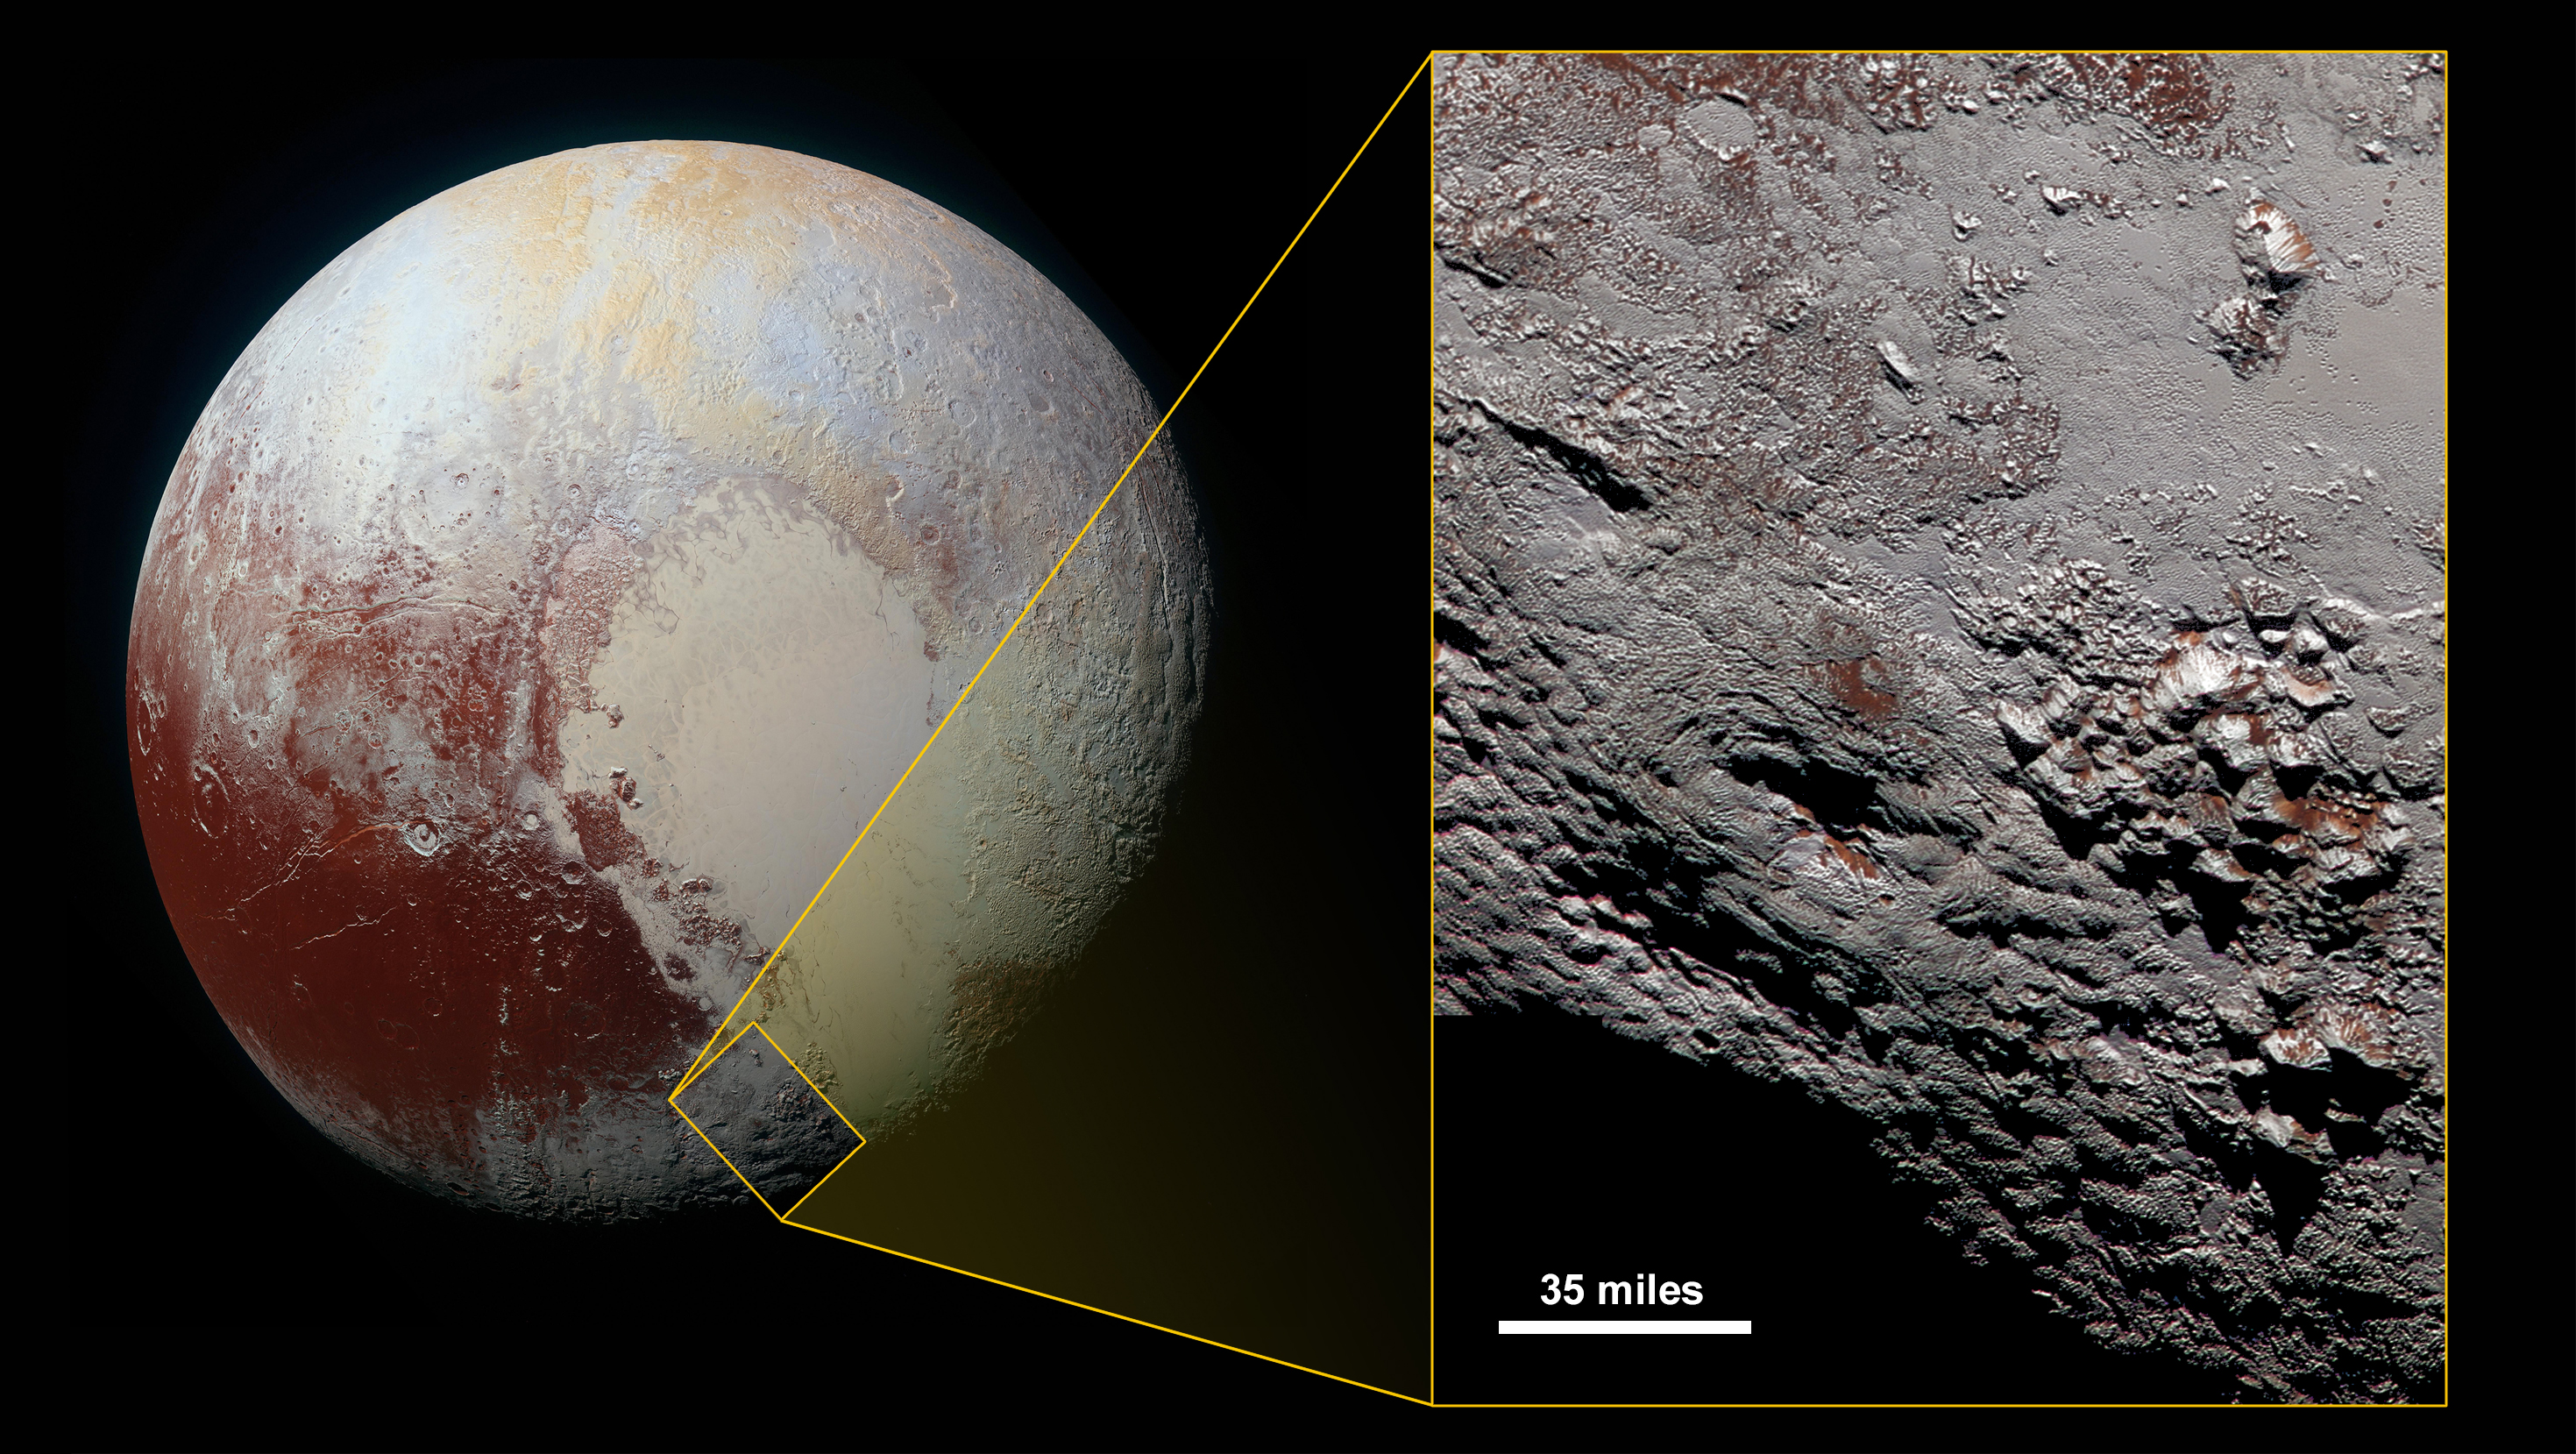

Wright’s Stuff

Scientists with NASA’s New Horizons mission have assembled the highest-resolution color view of one of two potential cryovolcanoes spotted on the surface of the distant planet by the passing New Horizons spacecraft in July 2015.

At about 90 miles (150 kilometers) across and 2.5 miles (4 kilometers) high, the feature — informally named Wright Mons — is enormous. If it is in fact a volcano, as suspected, it would be the largest such feature discovered in the outer solar system.

Mission scientists are intrigued by the sparse distribution of red material in the image and wonder why it is not more widespread. Also perplexing is that there is only one identified impact crater on Wright Mons itself, telling scientists that the surface (as well as some of the crust underneath) was created relatively recently. This is turn may indicate that Wright Mons was volcanically active late in Pluto’s history.

This composite image includes pictures taken by the New Horizons spacecraft’s Long Range Reconnaissance Imager (LORRI) on July 14, 2015, from a range of about 30,000 miles (48,000 kilometers), showing features as small as 1,500 feet (450 meters) across. Sprinkled across the LORRI mosaic is enhanced color data from the Ralph/Multispectral Visible Imaging Camera (MVIC) gathered about 20 minutes after the LORRI snapshots were taken, from a range of 21,000 miles (34,000 kilometers) and at a resolution of about 2,100 feet (650 meters) per pixel. The entire scene is 140 miles (230 kilometers) across.

The Johns Hopkins University Applied Physics Laboratory in Laurel, Maryland, designed, built, and operates the New Horizons spacecraft, and manages the mission for NASA’s Science Mission Directorate. The Southwest Research Institute, based in San Antonio, leads the science team, payload operations and encounter science planning. New Horizons is part of the New Frontiers Program managed by NASA’s Marshall Space Flight Center in Huntsville, Alabama.

Credit: NASA/Johns Hopkins University Applied Physics Laboratory/Southwest Research Institute